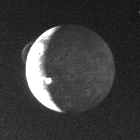

Volcanic Eruptions on Io

This dramatic view of Jupiter’s satellite Io shows two simultaneously occurring volcanic eruptions. One can be seen on the limb, (at lower right) in which ash clouds are rising more than 150 miles (260 kilometers) above the satellite’s surface. The second can be seen on the terminator (shadow between day and night) where the volcanic cloud is catching the rays of the rising sun. The dark hemisphere of Io is made visible by light reflected from Jupiter. Seen in Io’s night sky, Jupiter looms almost 40 times larger and 200 times brighter than our own full Moon. This photo was taken by Voyager 1 on March 8, 1979, looking back 2.6 million miles (4.5 million kilometers) at Io, three days after its historic encounter. This is the same image in which Linda A. Morabito, a JPL engineer, discovered the first extraterrestrial volcanic eruption (the bright curved volcanic cloud on the limb). Jet Propulsion Laboratory manages and controls the Voyager project for NASA’s Office of Space Science.

Credit: NASA/JPL